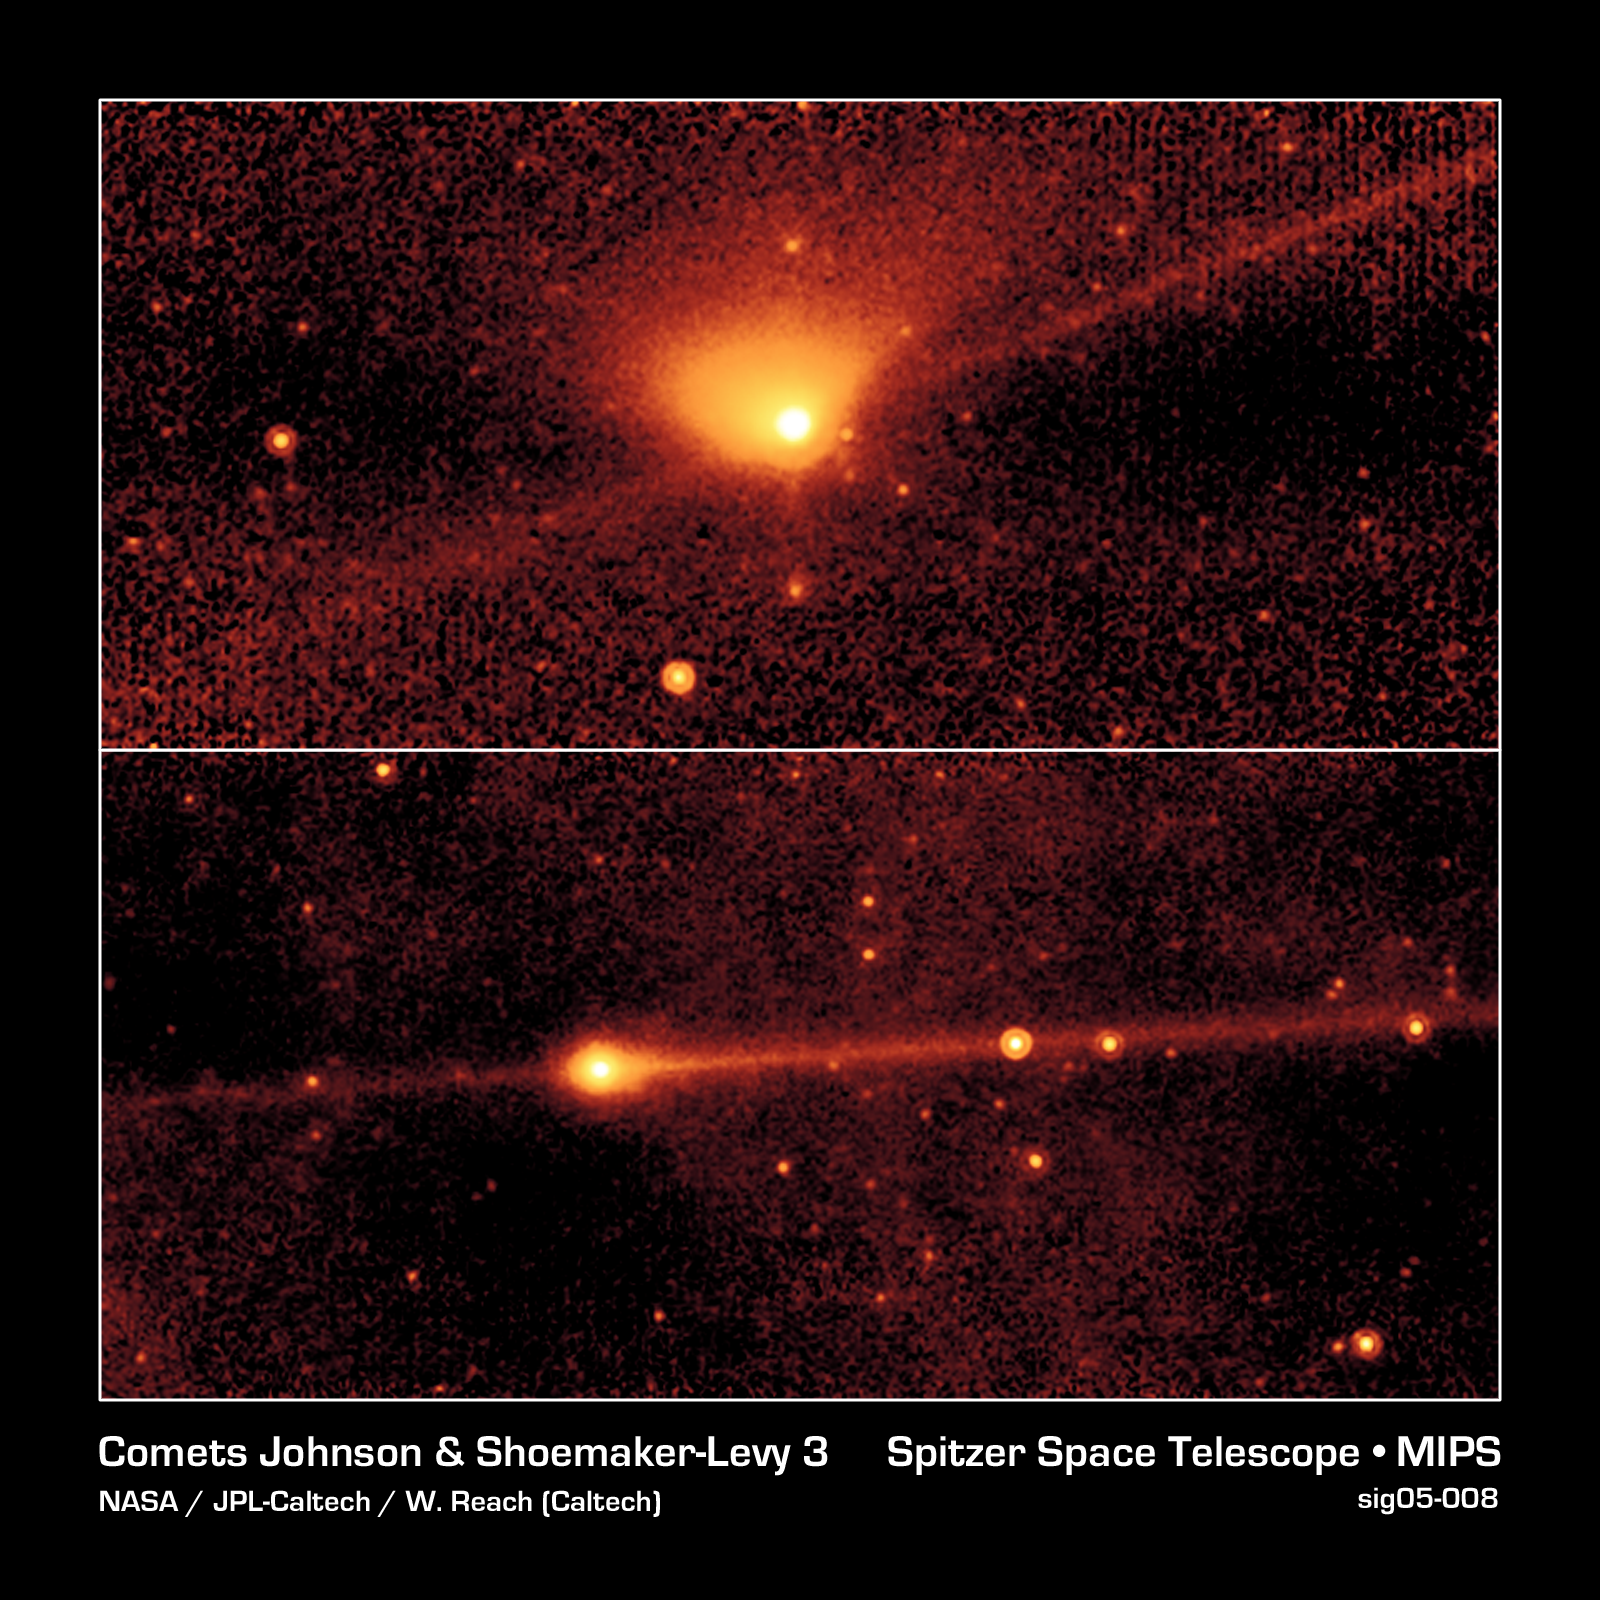

Jupiter-Family Comets Johnson and Shoemaker-Levy 3

These images of the Jupiter-family comets Johnson (top) and Shoemaker-Levy 3 (bottom) were both taken with Spitzer's multiband imaging photometer (MIPS) at a wavelength of 24 microns.

The fan-shaped region that stretches upward from Johnson's nucleus (yellow ball in the middle) represents the dust "tail" of the comet. Dust tails are created when small particles from a comet are swept backward by the Sun's radiation pressure.

The image of Shoemaker-Levy 3 (bottom) does not show a dust tail.

In both images the long thin trail of emission that precisely follows the orbit of the comet is believed to be a debris trail of solid material, ranging from millimeters to centimeters in size. Such particles, called meteoroids, are the same size as those that appear in meteor showers when they enter the Earth's atmosphere. Because any trace of water would evaporate in the Sun's heat, astronomers do not believe that debris trails contain ice.

These meteoroids have evaded detection in previous comet images because they are relatively faint in visible light. At mid-infrared wavelengths, meteoroids give off infrared radiation. Any object with an internal temperature higher than absolute zero (-273.5 degrees Celsius or zero Kelvin) produces thermal radiation; objects in the inner solar system give off radiation at mid-infrared wavelengths. Consequently, MIPS allows astronomers to study the production of meteoroids by comets whose orbits do not cross the Earth's path.

Spitzer images have also shown that there is more mass in the debris trails of comets than in their dust tails and gases.

The results of Spitzer's observations are consistent with those obtained by space probes that encountered comet Halley in 1986. In Halley's case, large particles produced by the comet were not only detected, but caused significant damage to the probes.

Credit: NASA/JPL-Caltech/W. Reach (SSC/Caltech)